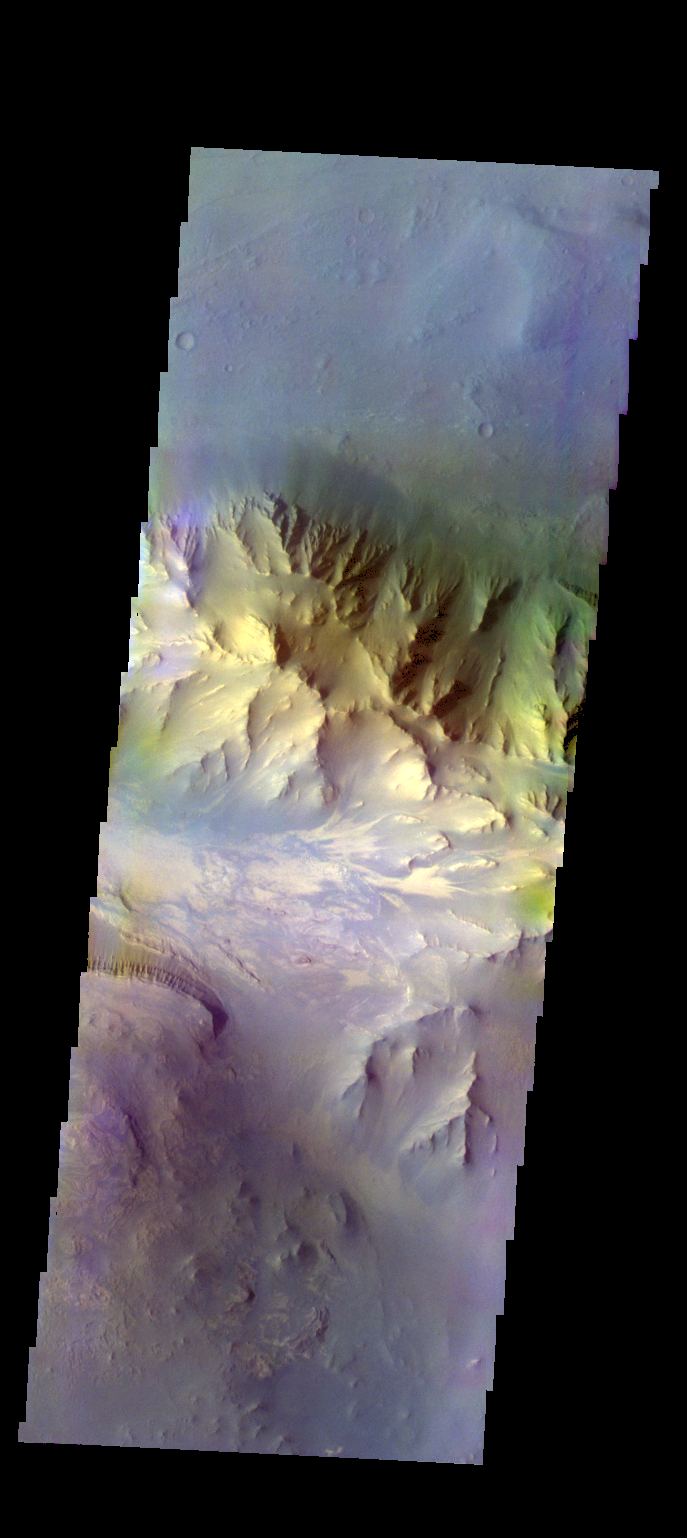

Coprates Chasma – False Color

The THEMIS VIS camera contains 5 filters. The data from different filters can be combined in multiple ways to create a false color image. These false color images may reveal subtle variations of the surface not easily identified in a single band image. Today’s false color image shows part of Coprates Chasma.

Credit: NASA/JPL-Caltech/ASU